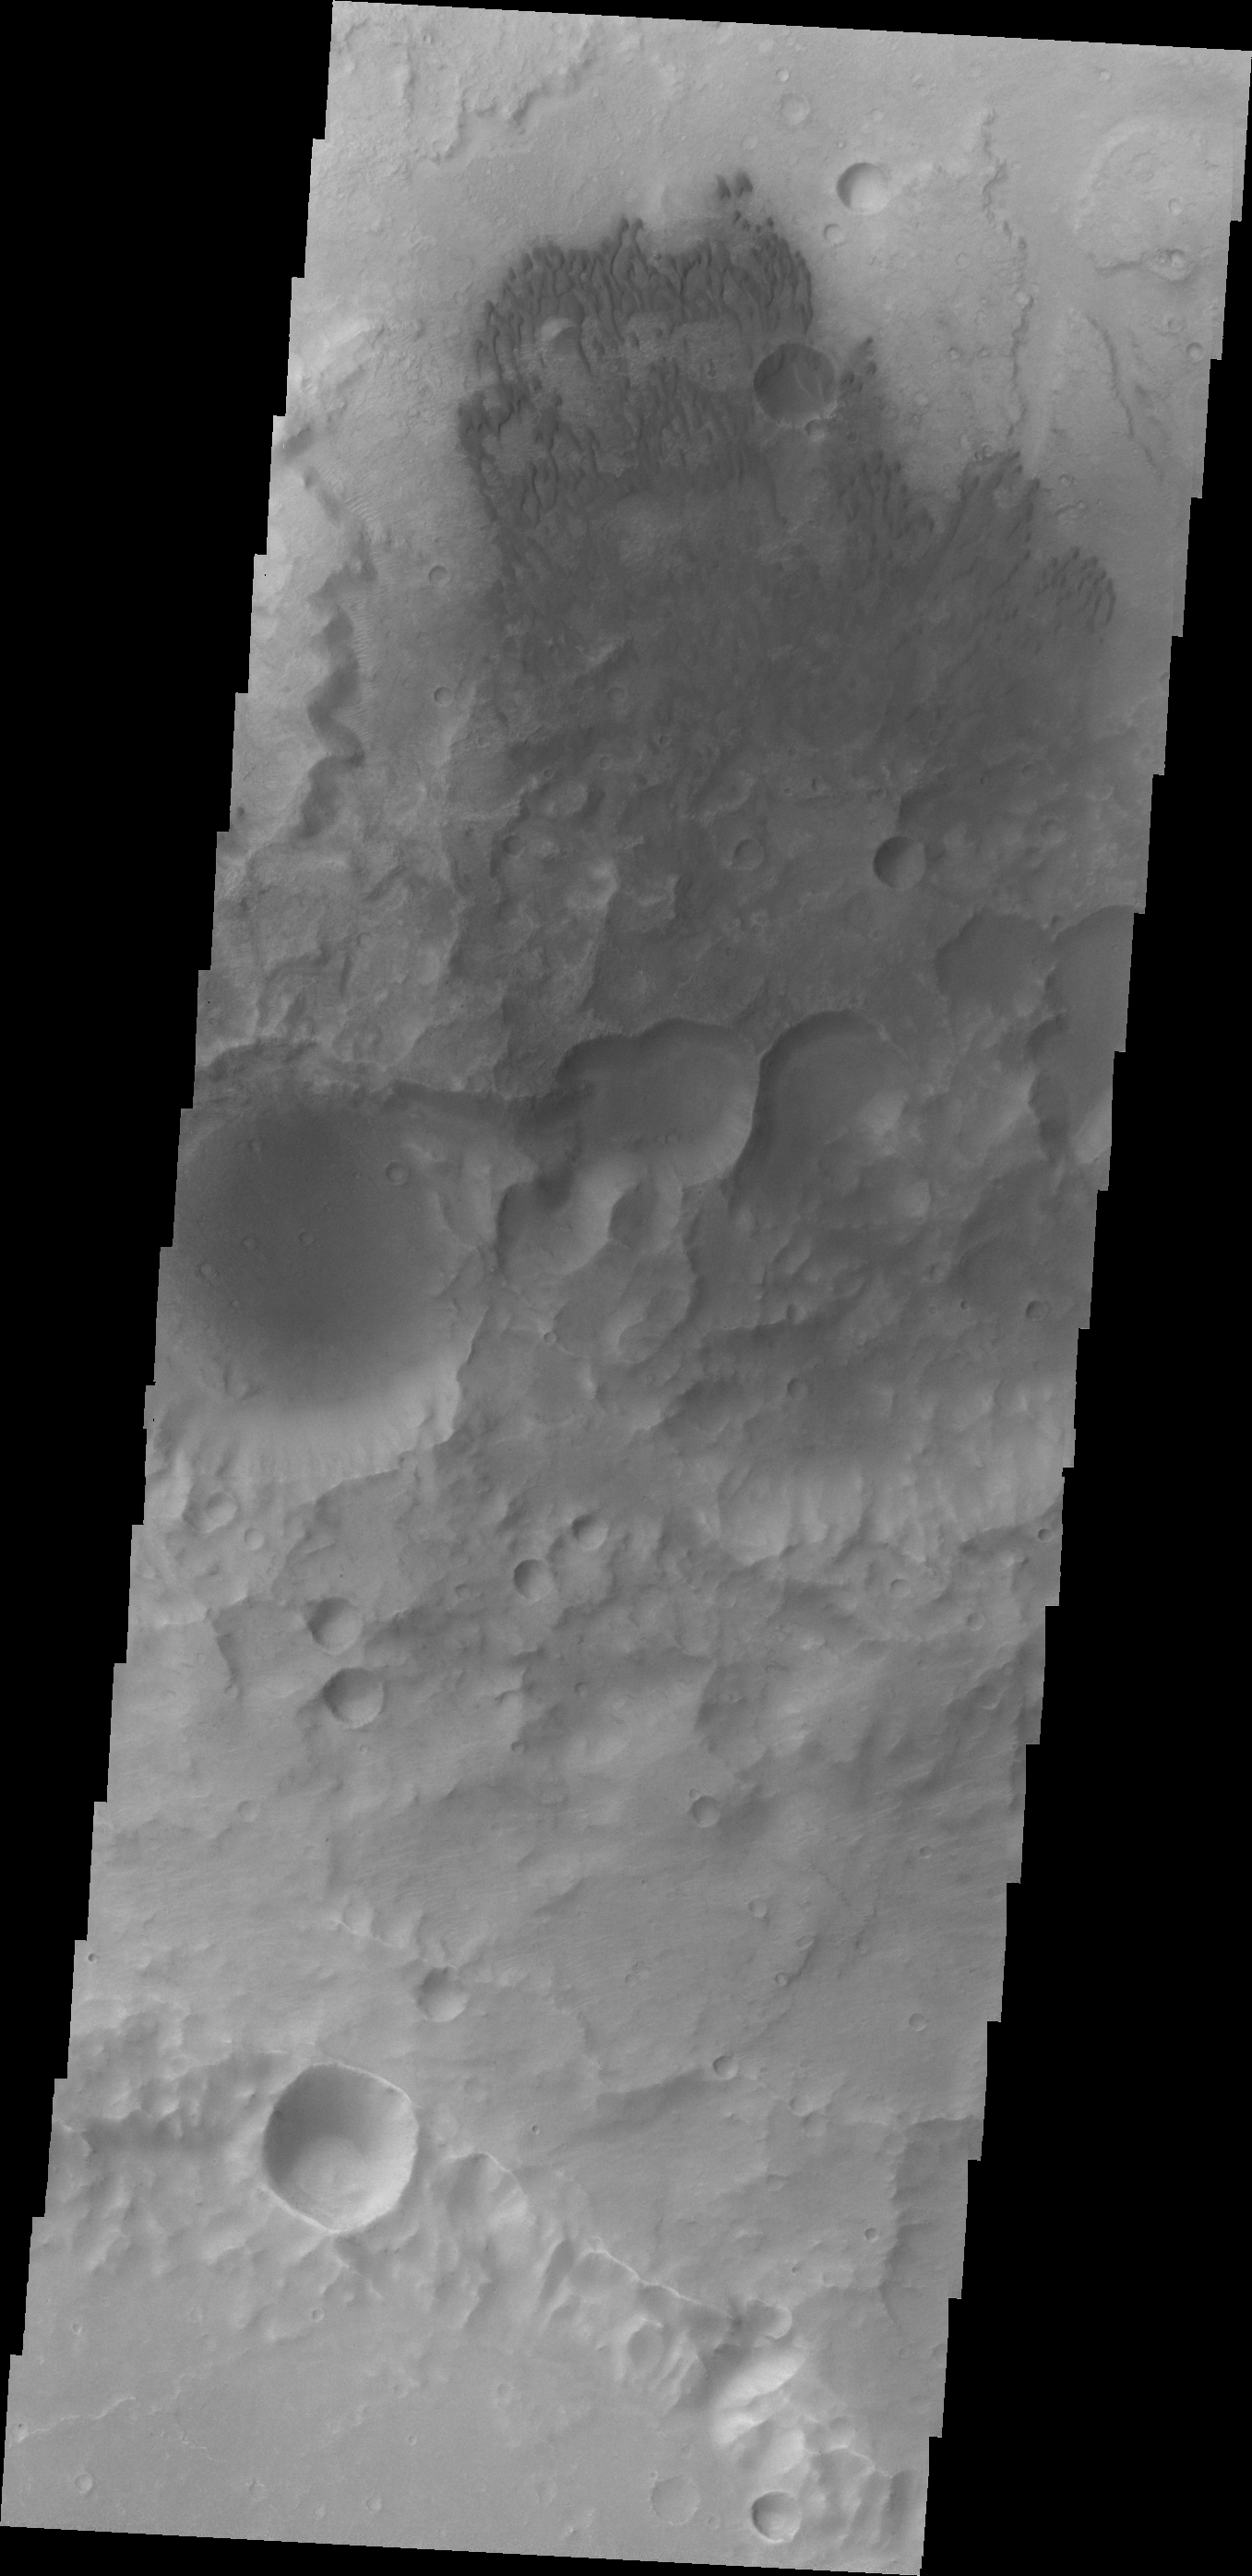

V43188001

Small dunes are located on the floor of this unnamed crater in Terra Cimmeria.

Credit: NASA/JPL/ASU